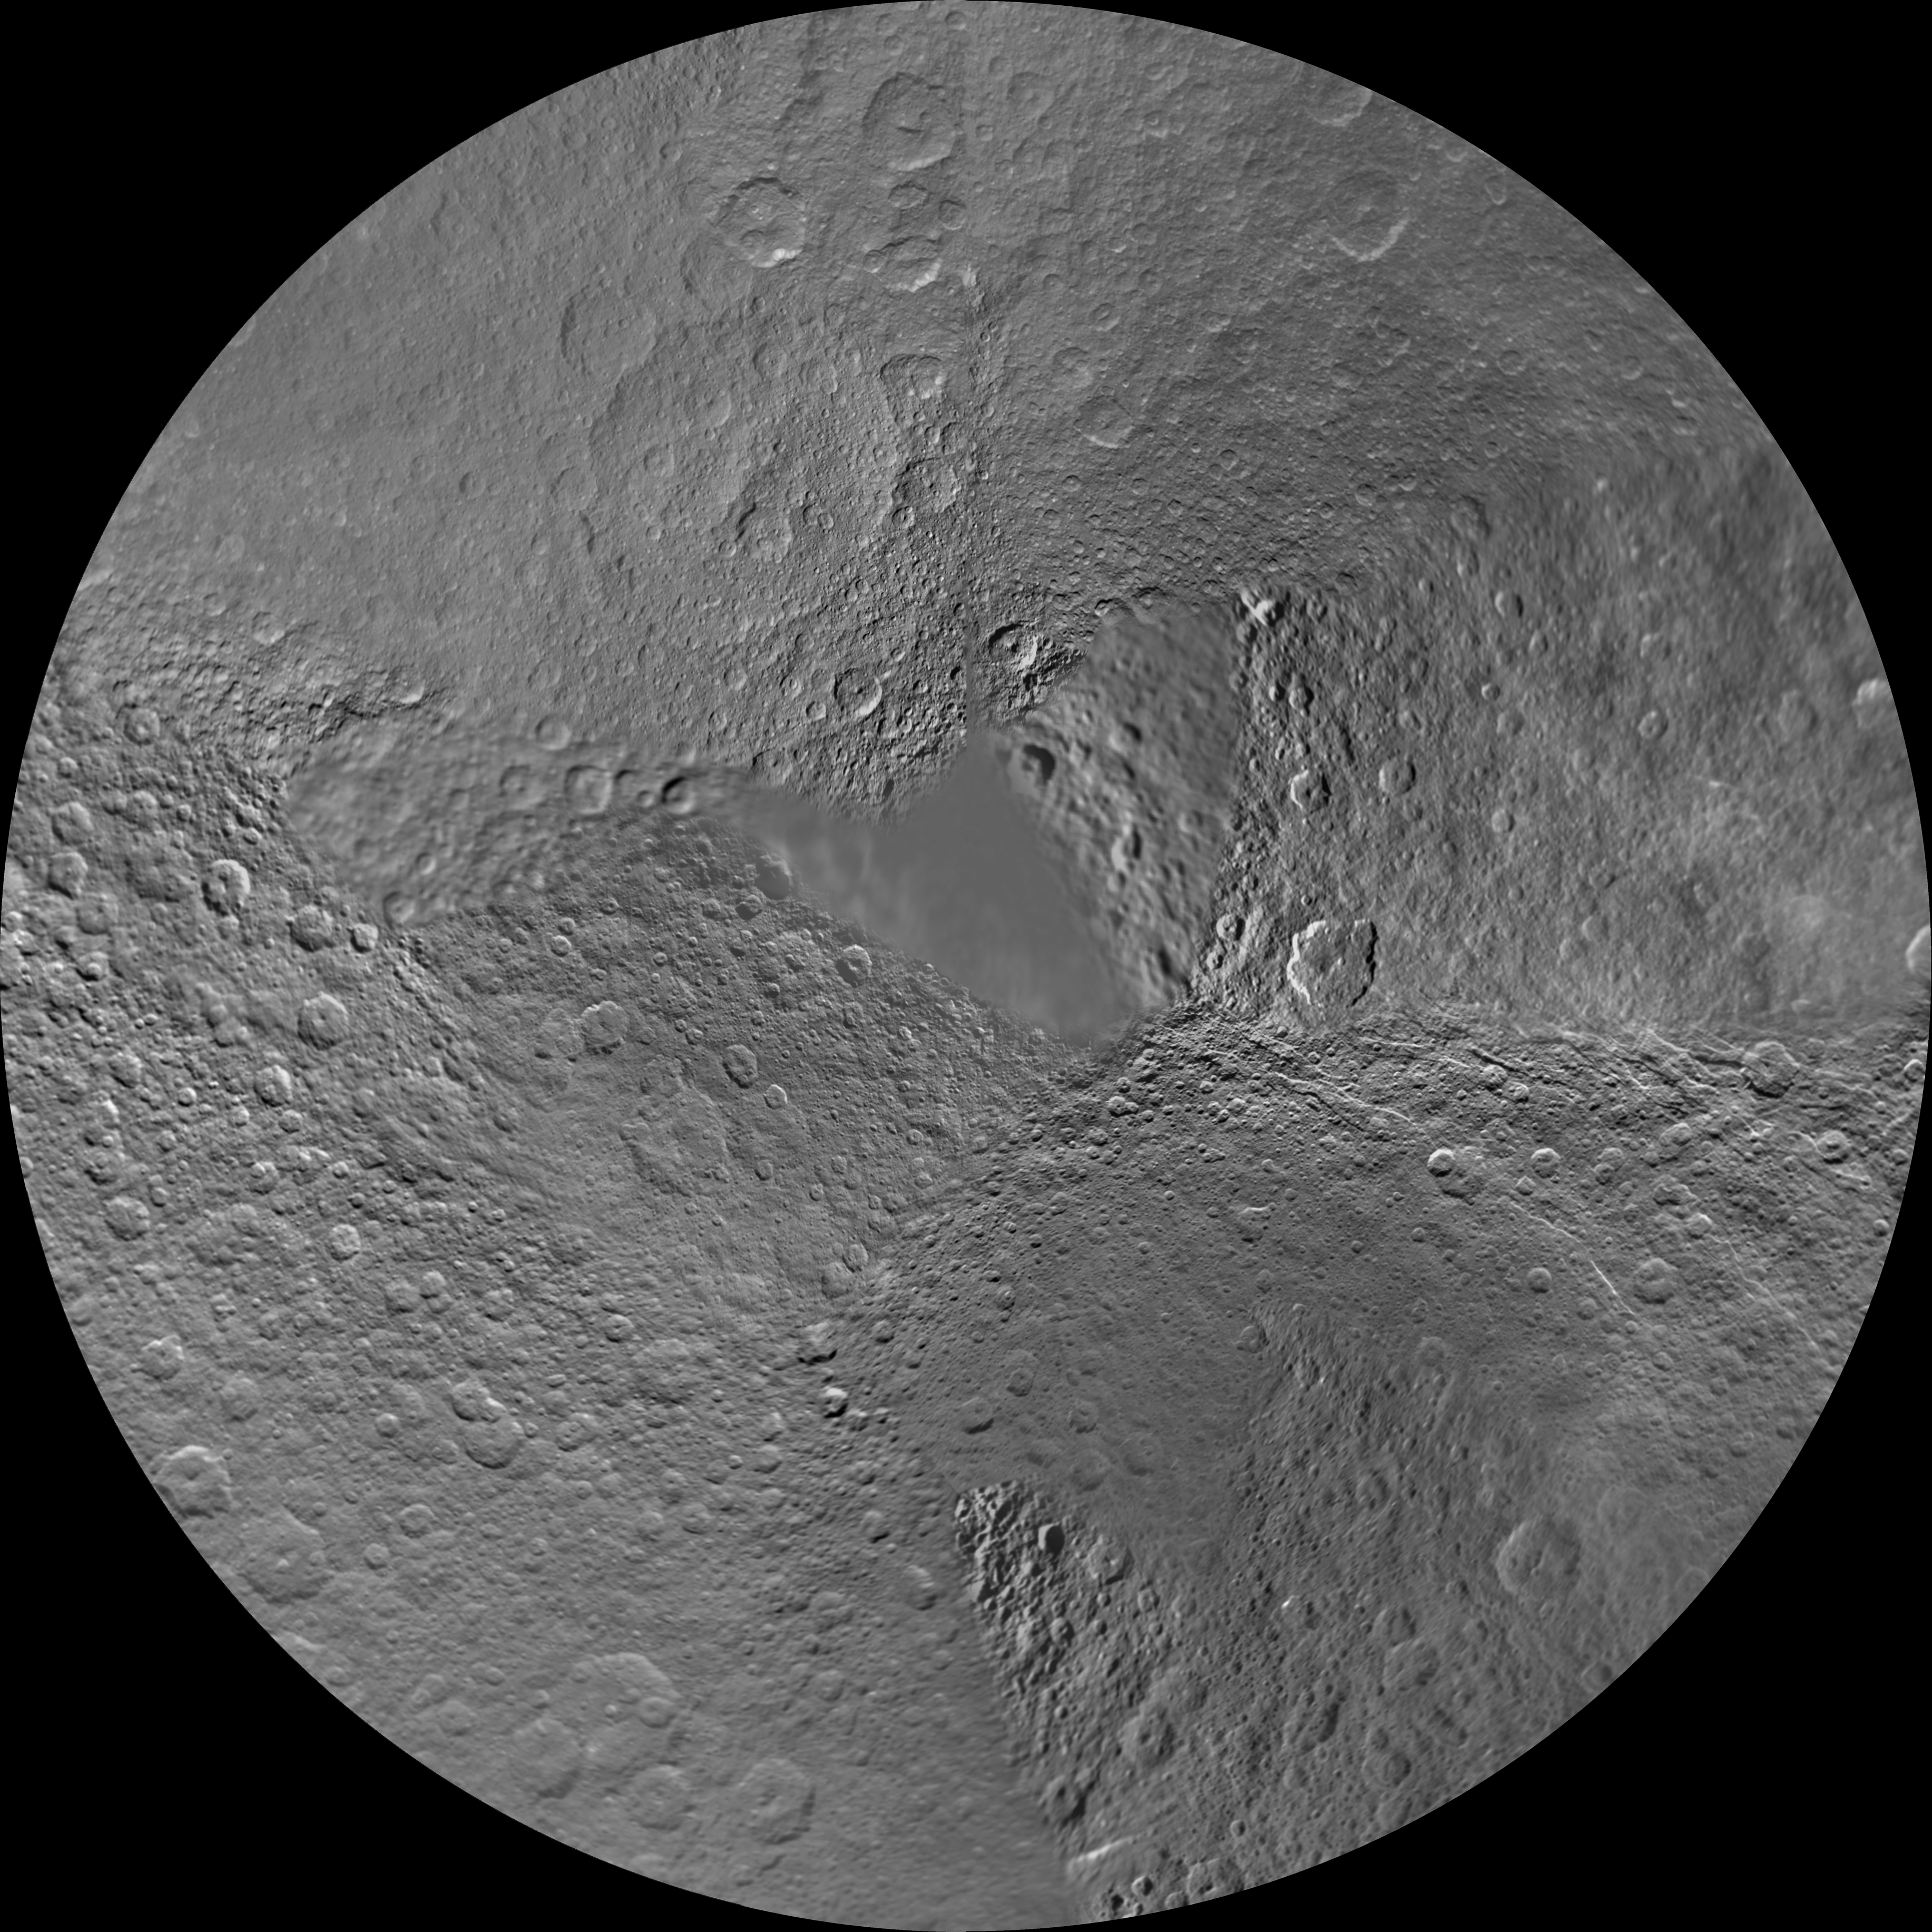

Rhea Polar Maps – February 2010

The northern and southern hemispheres of Rhea are seen in these polar stereographic maps, mosaicked from the best-available Cassini and Voyager images.

Six Voyager images fill in gaps in Cassini’s coverage of the moon’s north pole.

Each map is centered on one of the poles, and surface coverage extends to the equator. Grid lines show latitude and longitude in 30-degree increments. The scale in the full-size versions of these maps is 417 meters (1,400 feet) per pixel. The mean radius of Rhea used for projection of these maps is 764.1 kilometers (474.8 miles).

The Cassini-Huygens mission is a cooperative project of NASA, the European Space Agency and the Italian Space Agency. The Jet Propulsion Laboratory, a division of the California Institute of Technology in Pasadena, manages the mission for NASA’s Science Mission Directorate, Washington, D.C. The Cassini orbiter and its two onboard cameras were designed, developed and assembled at JPL. The imaging operations center is based at the Space Science Institute in Boulder, Colo.

Credit: NASA/JPL/Space Science Institute